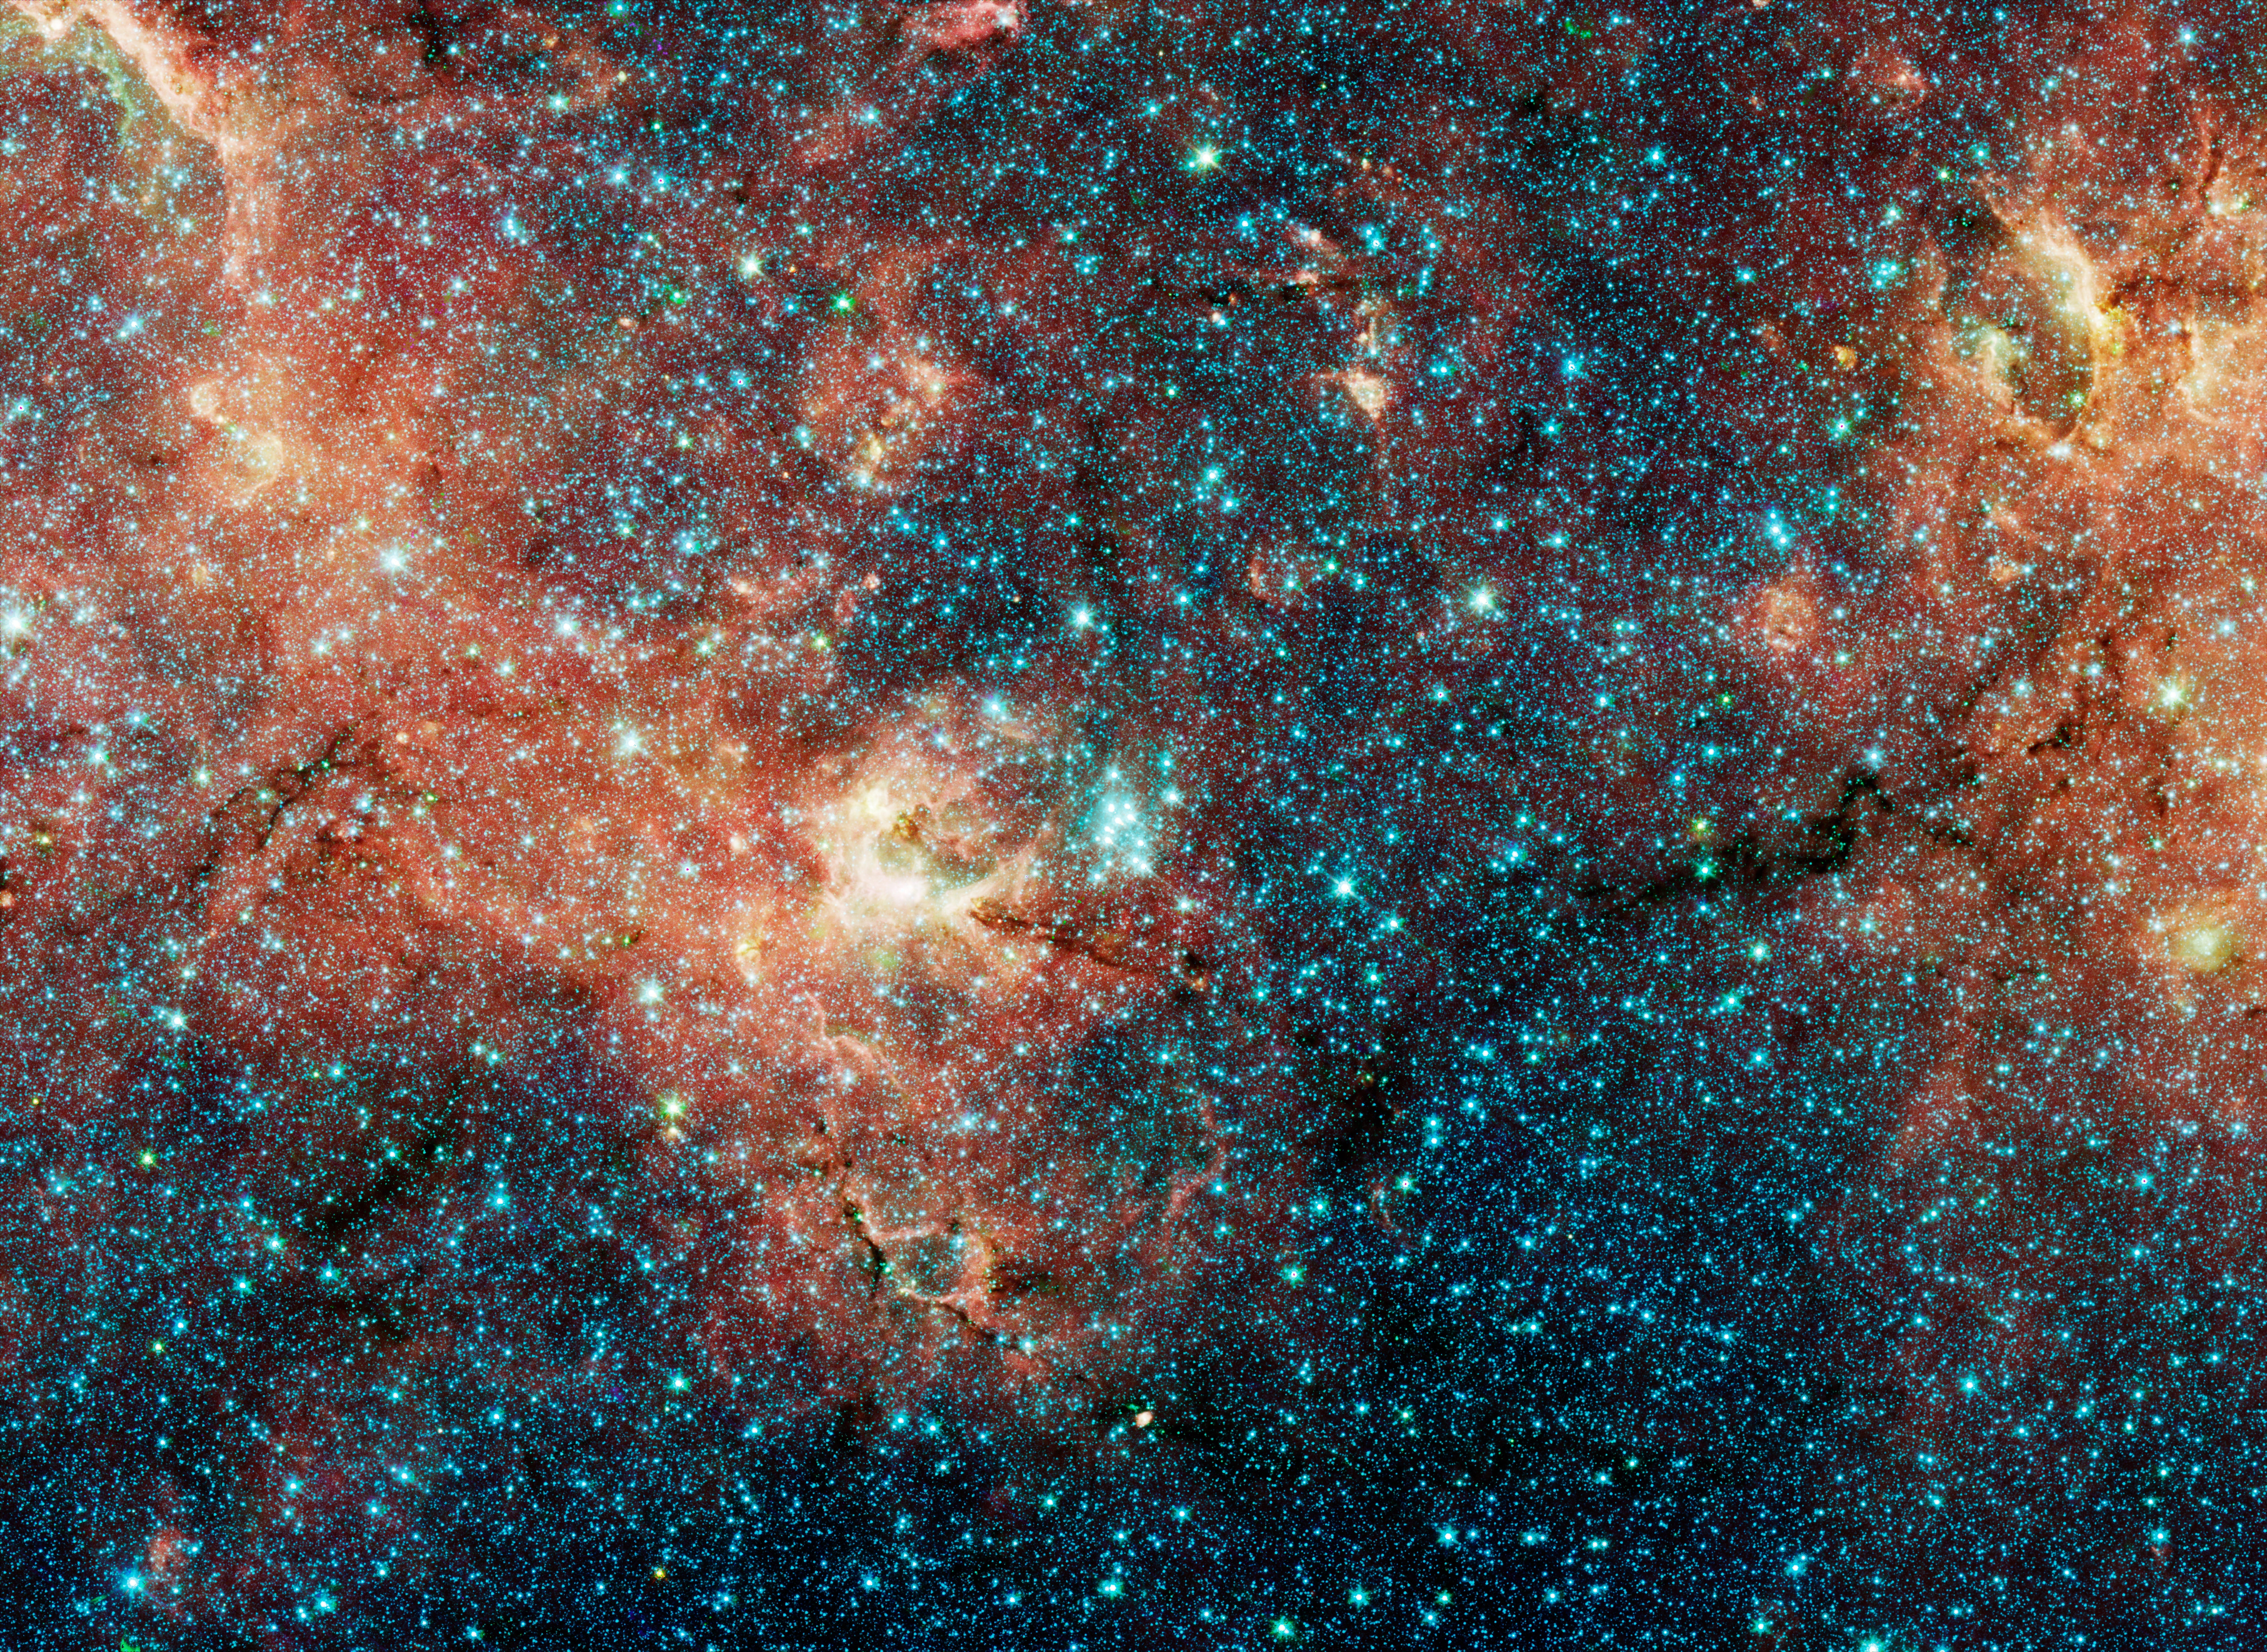

A Hidden, Massive Star Cluser Awash with Red Supergiants

The sky is a jewelry box full of sparkling stars in these infrared images. The crown jewels are 14 massive stars on the verge of exploding as supernovae.

These hefty stars reside in one of the most massive star clusters in the Milky Way Galaxy. The bluish cluster is inside the white box in the large image, which shows the star-studded region around it. A close-up of the cluster can be seen in the inset photo.

These large stars are a tip-off to the mass of the young cluster. Astronomers estimate that the cluster is at least 20,000 times as massive as the Sun. Each red supergiant is about 20 times the Sun's mass.

The larger color-composite image was taken by the Spitzer Space Telescope for the Galactic Legacy Infrared Mid-Plane Survey Extraordinaire (GLIMPSE) Legacy project. The survey penetrates obscuring dust along the thick disk of our galaxy to reveal never-before-seen stars and star clusters.The false colors in the image correspond to infrared-light emission. The stars in the large color-composite image all appear blue because they emit most of their infrared light at shorter wavelengths.

The cluster lies 18,900 light-years away in the direction of the constellation Scutum. It is the first in a survey of 130 potentially massive star clusters in the Milky Way that astronomers will study over the next five years using a variety of telescopes, including the Spitzer and Hubble space telescopes.

The Spitzer image was taken April 4, 2004.

The science team that studied the star cluster consists of Don Figer, Space Telescope Science Institute/Rochester Institute of Techology; John MacKenty, Massimo Robberto, and Kester Smith, Space Telescope Science Institute; Francisco Najarro, Instituto de Estructura de la Materia in Madrid, Spain: Rolf Kudritzki, University of Hawaii in Honolulu; and Artemio Herrero, Universidad de La Laguna in Tenerife, Spain.

Credit: NASA/JPL-Caltech/D. Figer (STScI)